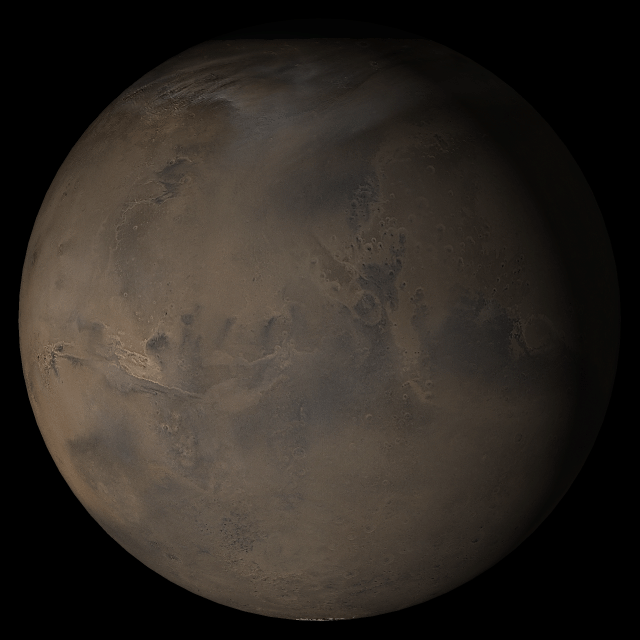

Mars at Ls 306°: Acidalia/Mare Erythraeum

11 October 2005
This picture is a composite of Mars Global Surveyor (MGS) Mars Orbiter Camera (MOC) daily global images acquired at Ls 306° during a previous Mars year. This month, Mars looks similar, as Ls 306° occurs in mid-October 2005. The picture shows the Acidalia/Mare Erythraeum face of Mars. Over the course of the month, additional faces of Mars as it appears at this time of year are being posted for MOC Picture of the Day. Ls, solar longitude, is a measure of the time of year on Mars. Mars travels 360° around the Sun in 1 Mars year. The year begins at Ls 0°, the start of northern spring and southern autumn.

Season: Northern Winter/Southern Summer

Credit: NASA/JPL/Malin Space Science Systems